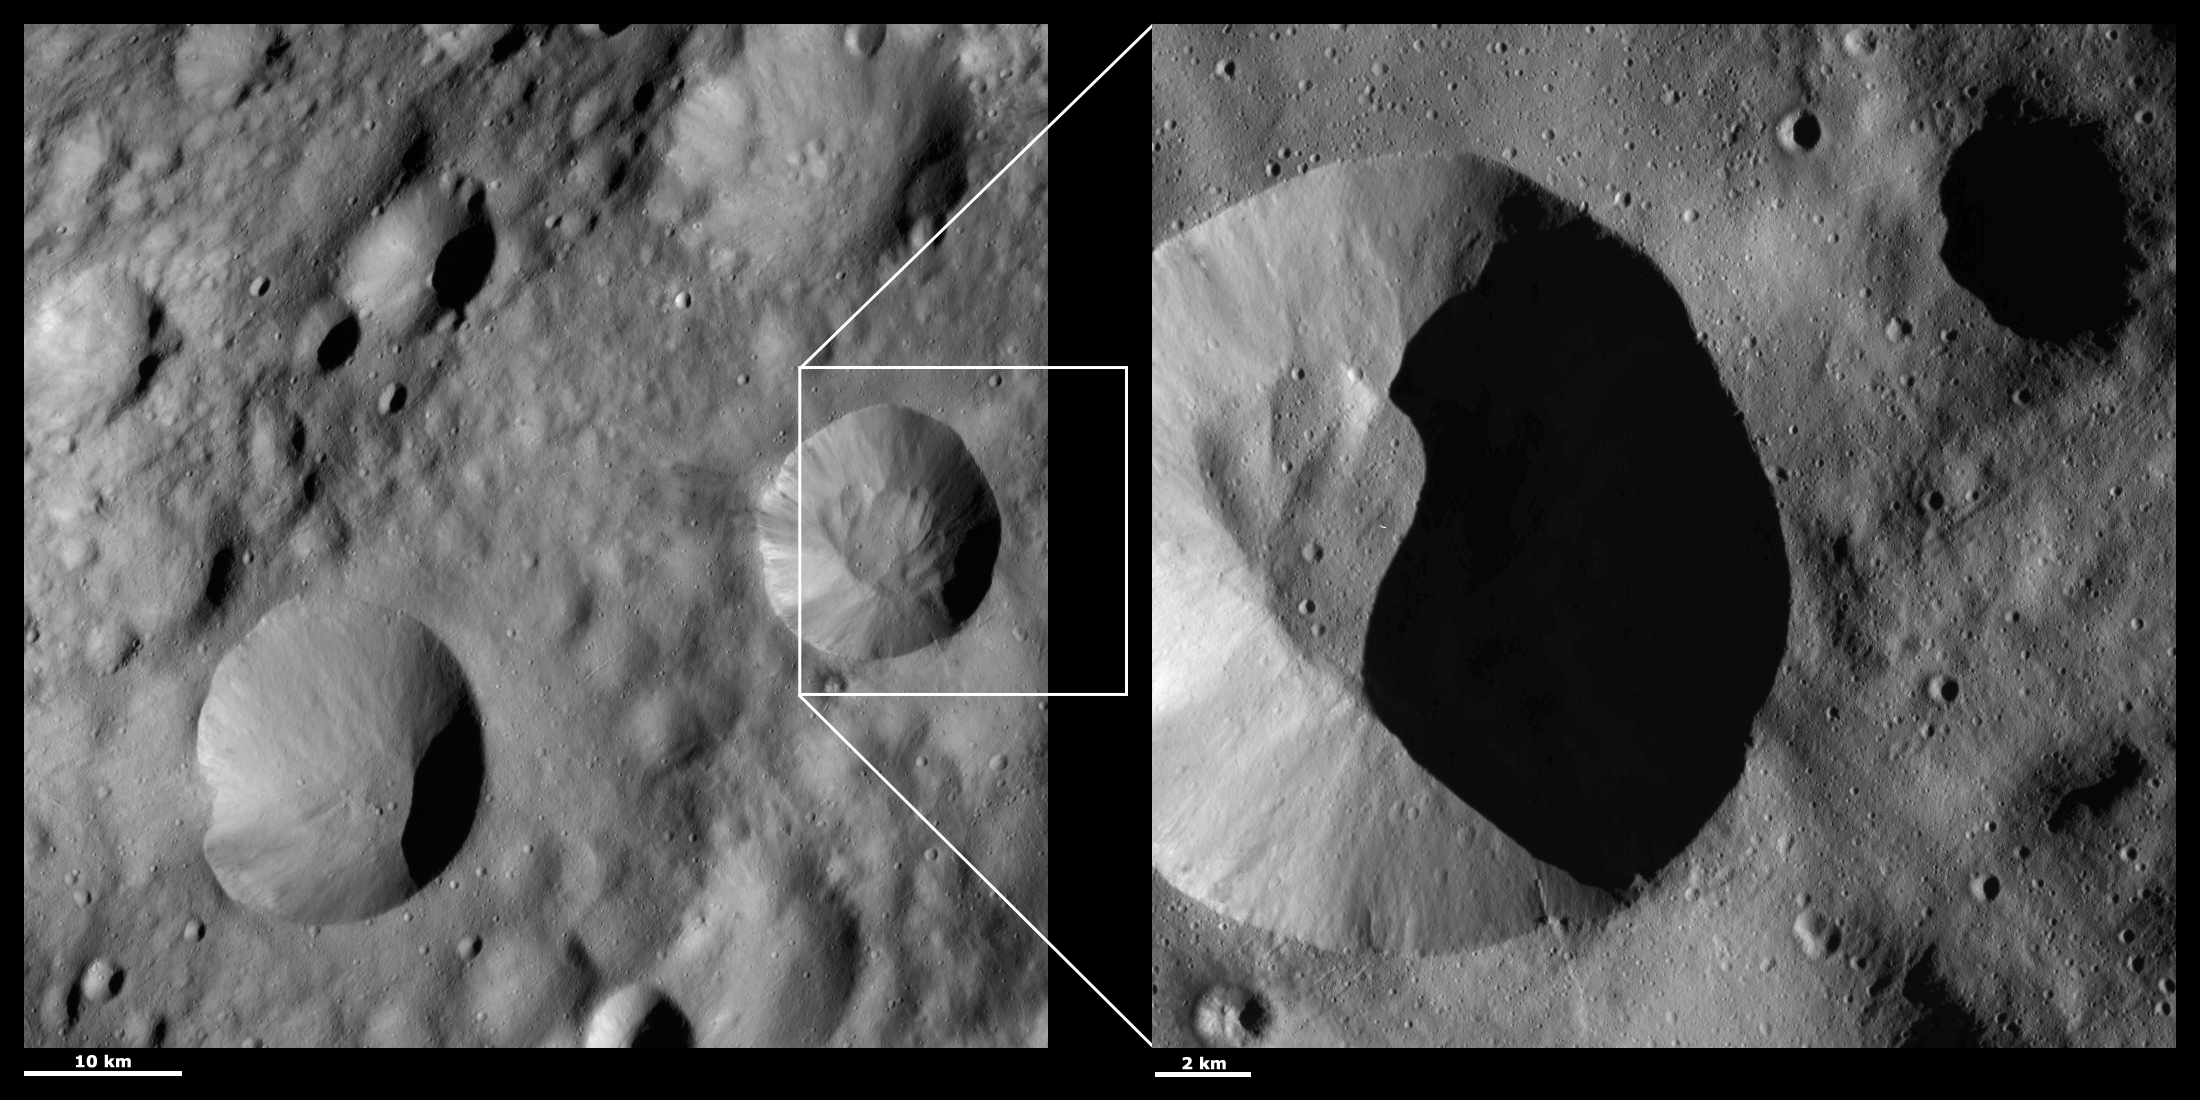

HAMO and LAMO Images of Publicia Crater

These Dawn framing camera (FC) images of Vesta show Publicia crater at both HAMO (high-altitude mapping orbit) and LAMO (low-altitude mapping orbit) resolutions. The left image is the HAMO image and the right image is the LAMO image. Publicia is the crater offset to the left of the LAMO image. The LAMO image is approximately three times better spatial resolution than the HAMO image. In images with higher spatial resolutions smaller objects can be better distinguished. For example, the fine-scale of streaks of bright and dark material that originate from the rim of Publicia can be seen in the LAMO image, along with grooves outside of the crater that run roughly diagonally across the image from the bottom left to top right. Unfortunately, more of the inside of Publicia is obscured by shadows in the LAMO image than in the HAMO image. The shadow is due to the relative positions of the Sun and spacecraft at the time the images were taken.

These images are located in Vesta’s Lucaria Tholus quadrangle, in Vesta’s northern hemisphere. NASA’s Dawn spacecraft obtained the left image with its framing camera on Oct. 14, 2011. This image was taken through the camera’s clear filter. The distance to the surface of Vesta is 700 kilometers (435 miles) and the image has a resolution of about 63 meters (207 feet) per pixel. This image was acquired during the HAMO (high-altitude mapping orbit) phase of the mission. NASA’s Dawn spacecraft obtained the right image with its framing camera on Jan. 1, 2012. This image was taken through the camera’s clear filter. The distance to the surface of Vesta is 272 kilometers (169 miles) and the image has a resolution of about 21 meters (69 feet) per pixel. This image was acquired during the LAMO (low-altitude mappng orbit) phase of the mission.

The Dawn mission to Vesta and Ceres is managed by NASA’s Jet Propulsion Laboratory, a division of the California Institute of Technology in Pasadena, for NASA’s Science Mission Directorate, Washington D.C. UCLA is responsible for overall Dawn mission science. The Dawn framing cameras have been developed and built under the leadership of the Max Planck Institute for Solar System Research, Katlenburg-Lindau, Germany, with significant contributions by DLR German Aerospace Center, Institute of Planetary Research, Berlin, and in coordination with the Institute of Computer and Communication Network Engineering, Braunschweig. The framing camera project is funded by the Max Planck Society, DLR, and NASA/JPL.

Credit: NASA/JPL-Caltech/UCLA/MPS/DLR/IDA